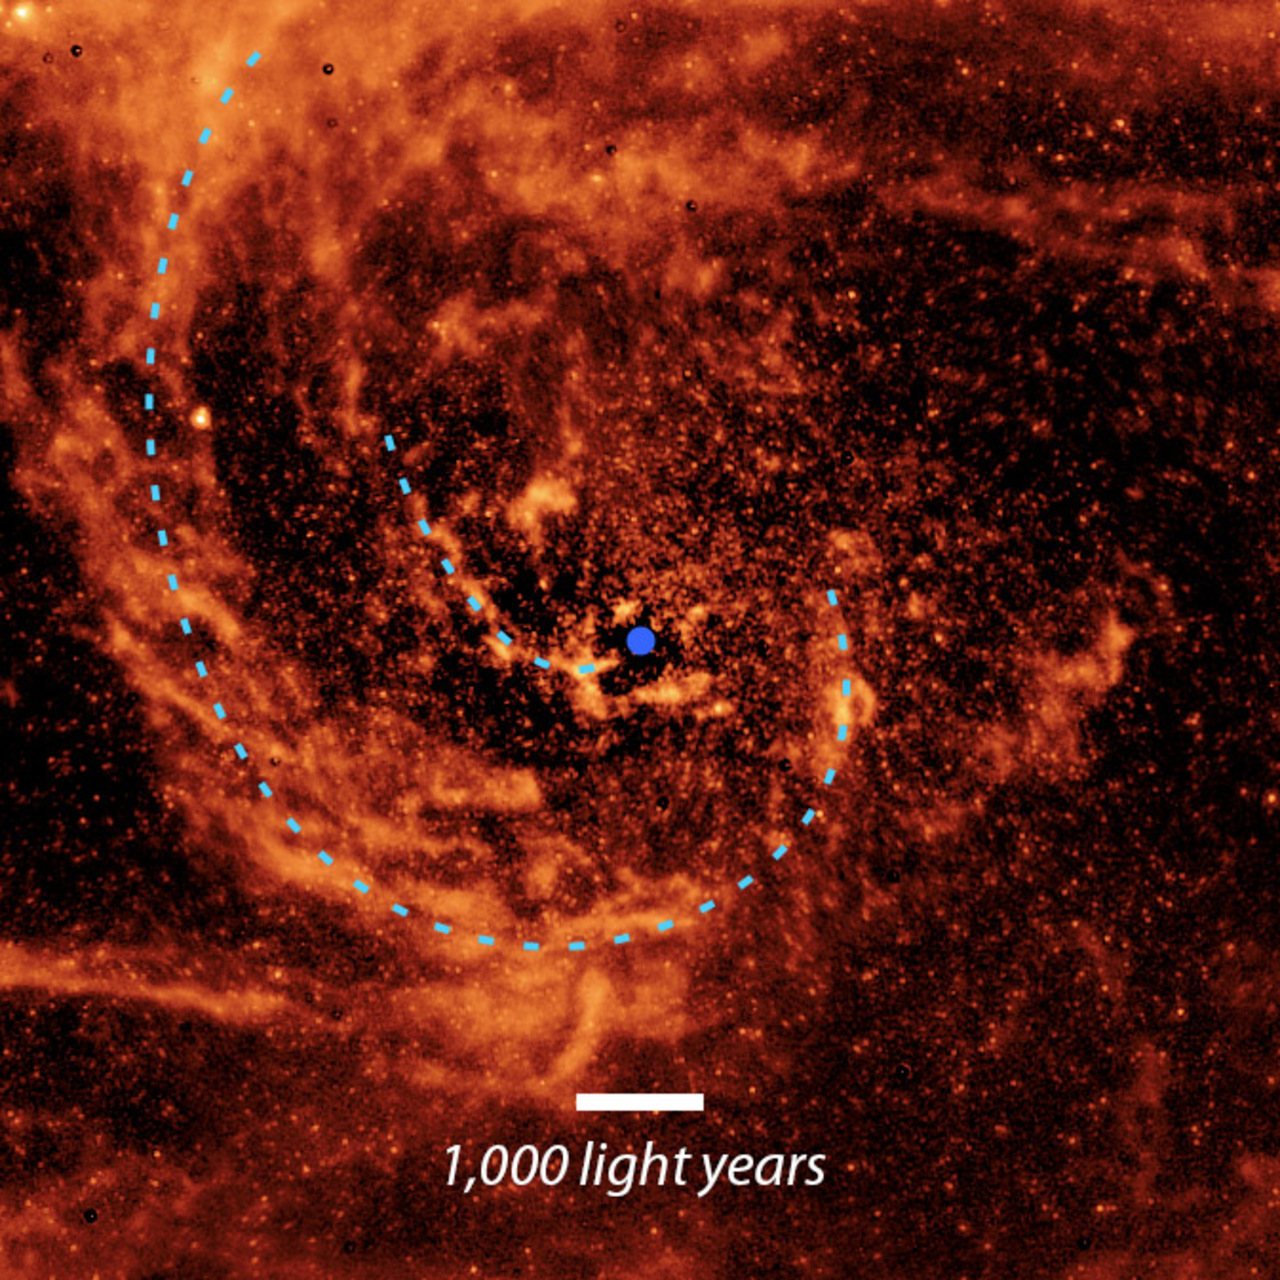

Andromeda Galaxy Up Close

This close-up view of the center of the Andromeda galaxy, taken by NASA’s retired Spitzer Space Telescope, is annotated with blue dotted lines to highlight the path of two dust streams flowing toward the supermassive black hole at the galaxy’s center (indicated by a purple dot).

Credit: NASA/JPL-Caltech